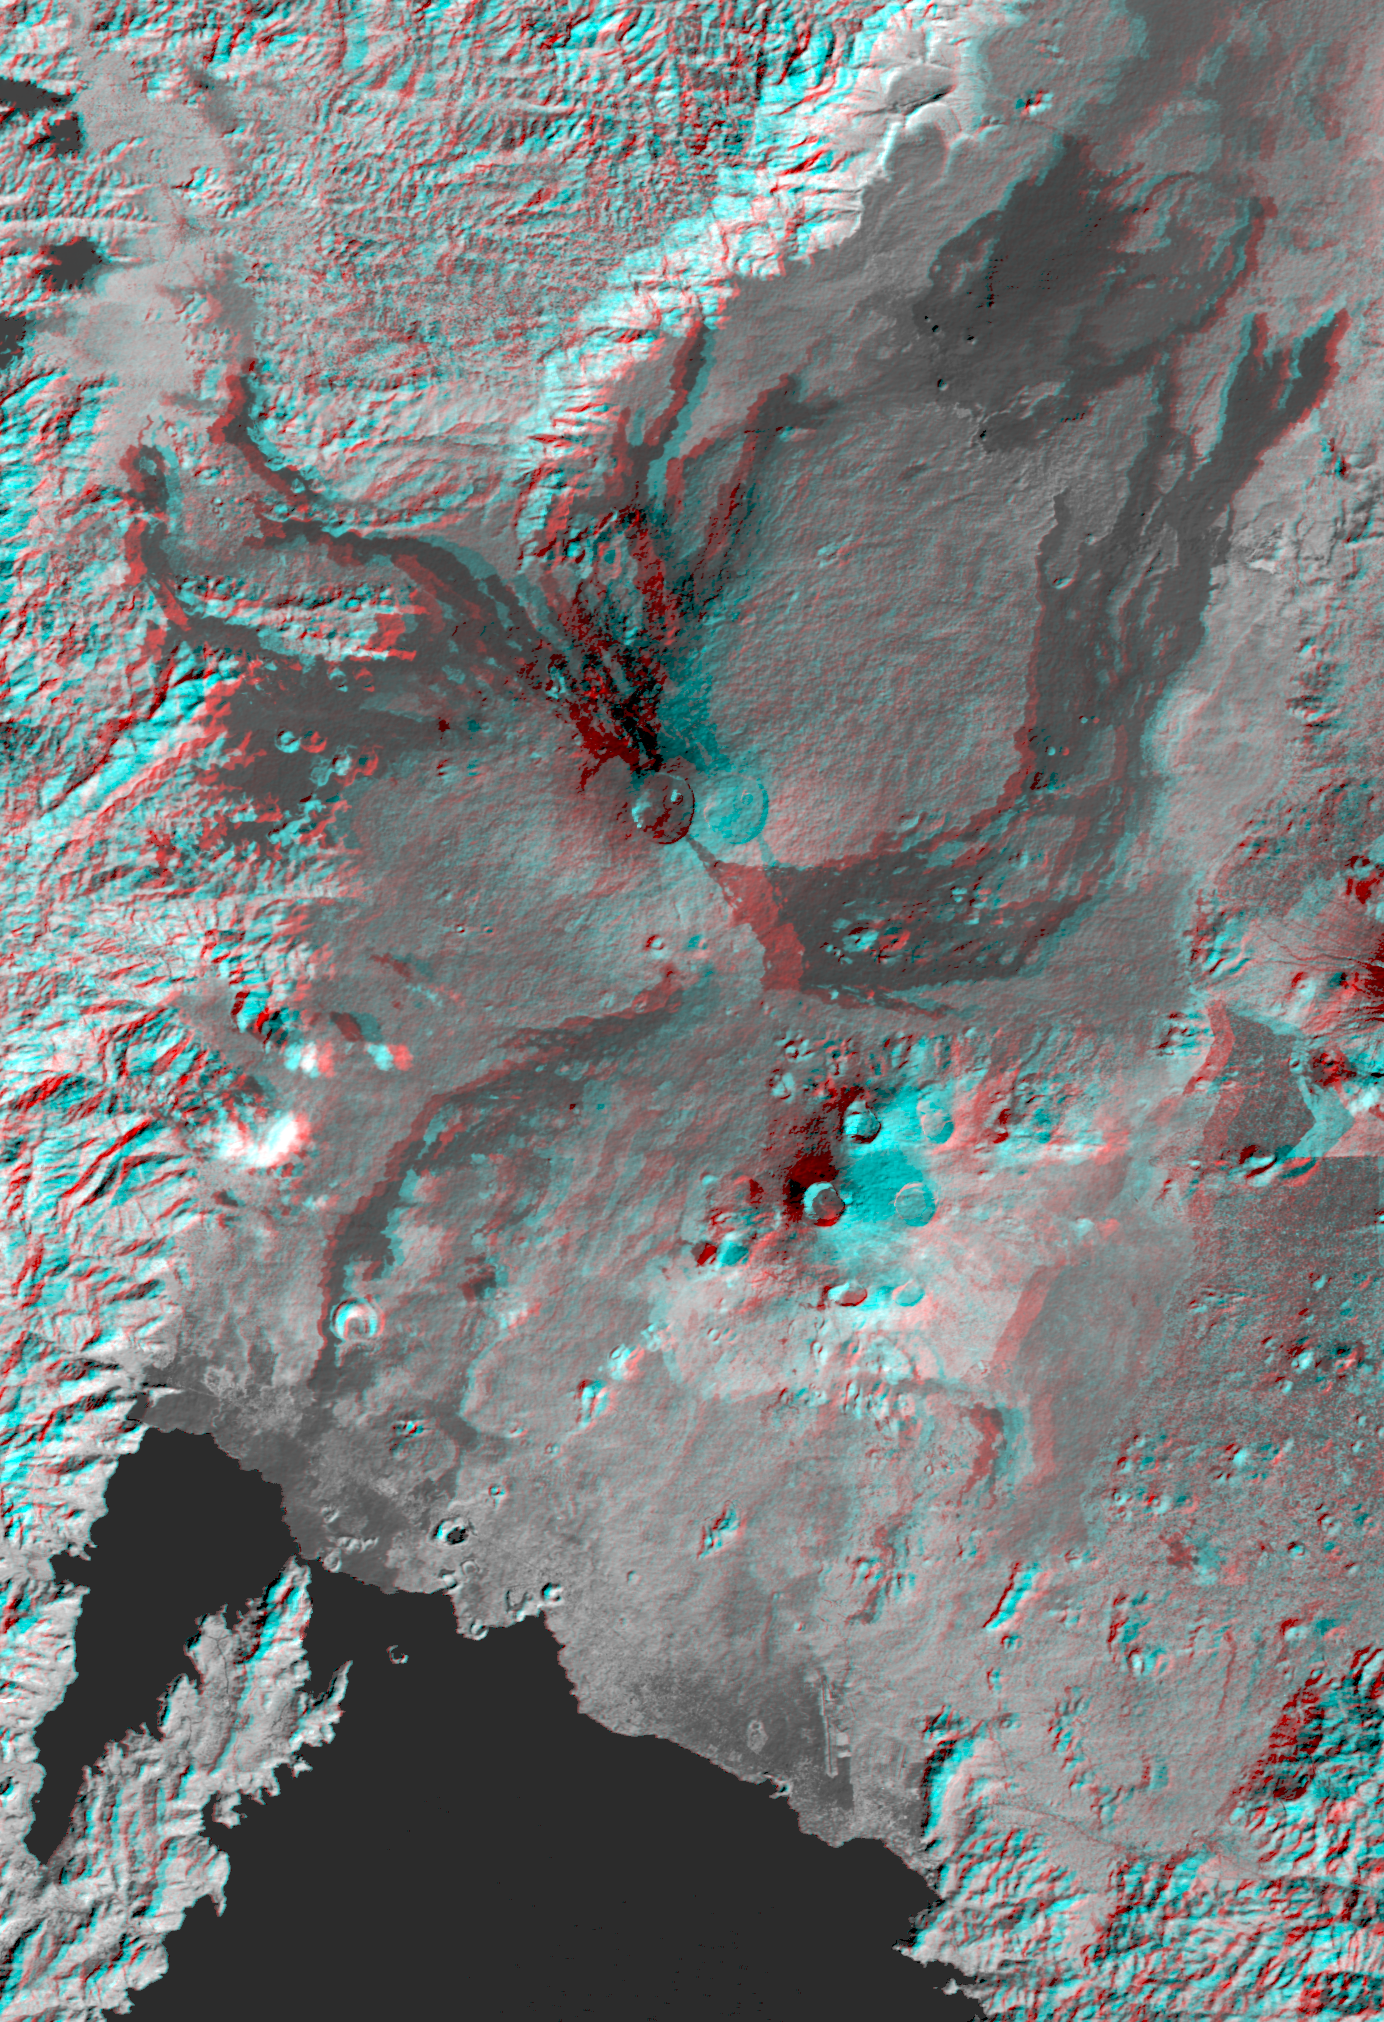

Nyiragongo volcano, Congo, Anaglyph, SRTM / Landsat

The Nyiragongo volcano in the Congo erupted on January 17, 2002, and subsequently sent streams of lava into the city of Goma on the north shore of Lake Kivu. More than 100 people were killed, more than 12,000 homes were destroyed, and hundreds of thousands were forced to flee the broader community of nearly half a million people. This stereoscopic (anaglyph) visualization combines a Landsat satellite image and an elevation model from the Shuttle Radar Topography Mission (SRTM) to provide a view of the volcano, the city of Goma, and surrounding terrain.

Nyiragongo is the steep volcano to the lower right of center, Lake Kivu is at the bottom, and the city of Goma is located along the northeast shore (bottom center). Nyiragongo peaks at about 3,470 meters (11,380 feet) elevation and reaches almost exactly 2,000 meters (6,560 feet) above Lake Kivu. The shorter but broader Nyamuragira volcano appears to the upper left of Nyiragongo.

Goma, Lake Kivu, Nyiragongo, Nyamuragira and other nearby volcanoes sit within the East African Rift Valley, a zone where tectonic processes are cracking, stretching, and lowering the Earth’s crust. The cliff at the top center of the image is the western edge of the rift. Volcanic activity is common in the rift, and older but geologically recent lava flows (dark in this depiction) are particularly apparent on the flanks of the Nyamuragira volcano.

This anaglyph was produced by first shading an elevation model from data acquired by the Shuttle Radar Topography Mission and blending it with a single band of a Landsat scene. The stereoscopic effect was then created by generating two differing perspectives, one for each eye. When viewed through special glasses, the result is a vertically exaggerated view of the Earth’s surface in its full three dimensions. Anaglyph glasses cover the left eye with a red filter and the right eye with a blue filter.

The Landsat image used here was acquired on December 11, 2001, about a month before the eruption, and shows an unusually cloud-free view of this tropical terrain. Landsat has been providing visible and infrared views of the Earth since 1972. SRTM elevation data matches the 30-meter (98-foot) resolution of most Landsat images and substantially helps in analyzing the large and growing Landsat image archive. This Landsat 7 Thematic Mapper image was provided to the SRTM project by the United States Geological Survey, Earth Resources Observation Systems (EROS) DataCenter, Sioux Falls, S.D.

Elevation data used in this image was acquired by the Shuttle Radar Topography Mission (SRTM) aboard the Space Shuttle Endeavour, launched on February 11, 2000. SRTM used the same radar instrument that comprised the Spaceborne Imaging Radar-C/X-Band Synthetic Aperture Radar (SIR-C/X-SAR) that flew twice on the Space Shuttle Endeavour in 1994. SRTM was designed to collect 3-D measurements of the Earth’s surface. To collect the 3-D data, engineers added a 60-meter (approximately 200-foot) mast, installed additional C-band and X-band antennas, and improved tracking and navigation devices. The mission is a cooperative project between NASA, the National Imagery and Mapping Agency (NIMA) of the U.S. Department of Defense and the German and Italian space agencies. It is managed by NASA’s Jet Propulsion Laboratory, Pasadena, Calif., for NASA’s Earth Science Enterprise,Washington, D.C.

Size: 43 by 62 kilometers (27 by 39 miles)
Location: 1.5 degrees South latitude, 29.3 degrees East longitude
Orientation: East-northeast at top
Image Data: Landsat Band 4 (near infrared) combined with SRTM shaded relief
Original Data Resolution: SRTM 1 arcsecond (30 meters or 98 feet), Landsat 30 meters (98 feet).
Date Acquired: February 2000 (SRTM), December 11, 2001 (Landsat)

Credit: NASA/JPL/NIMA